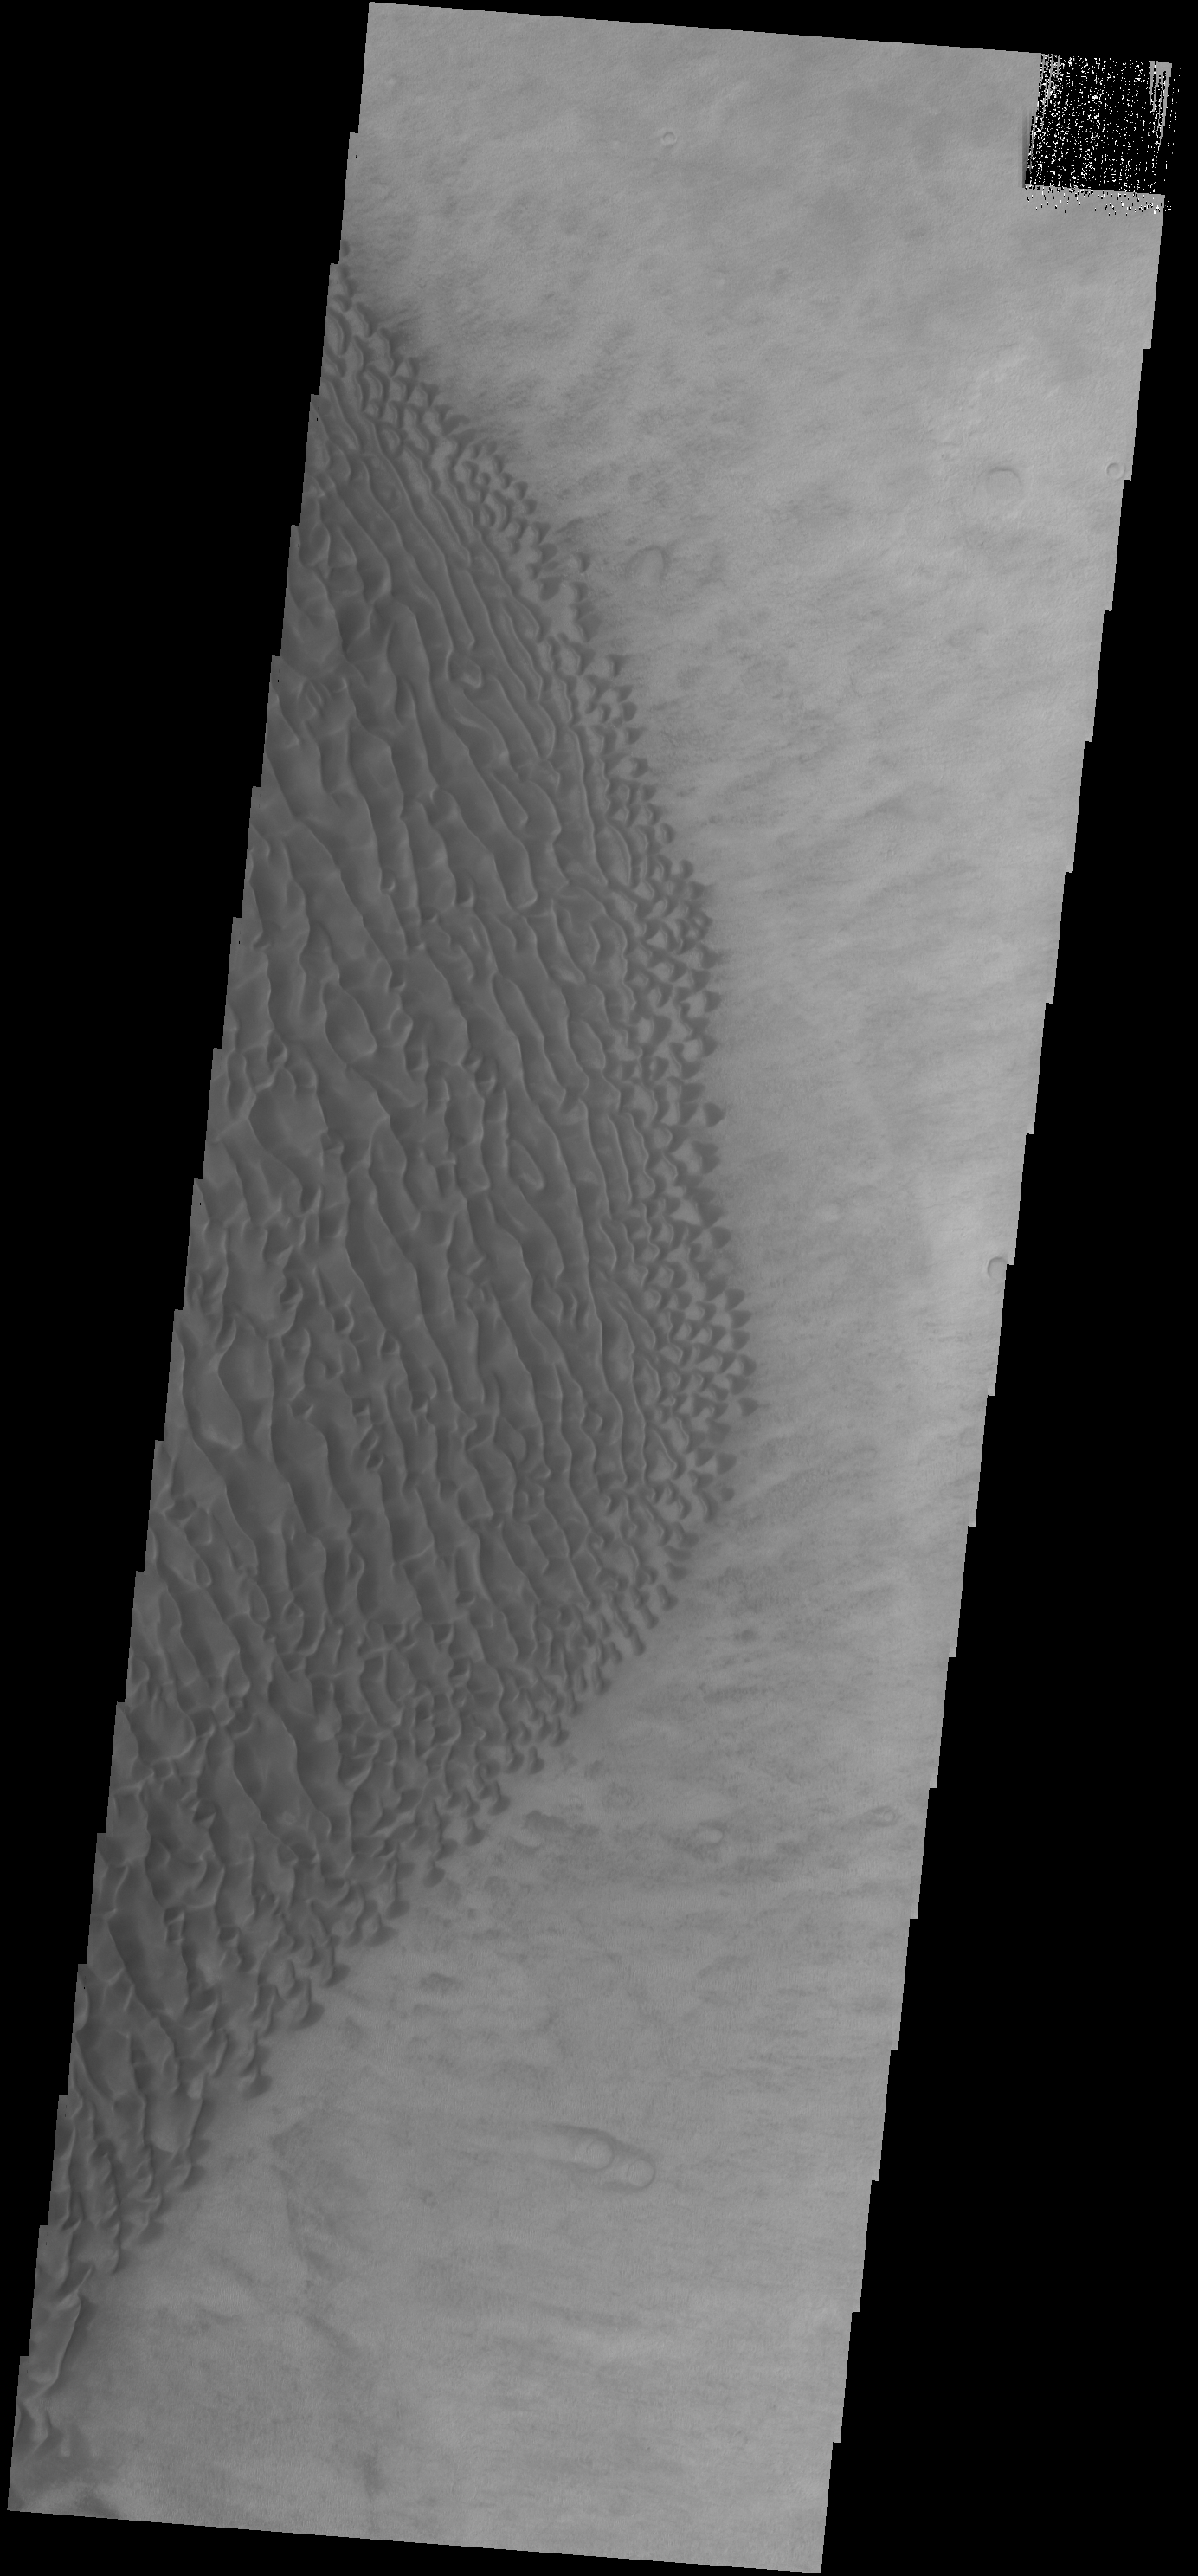

Proctor Crater Dunes

This VIS image shows part of the dune field located on the floor of Proctor Crater.

Credit: NASA/JPL-Caltech/ASU